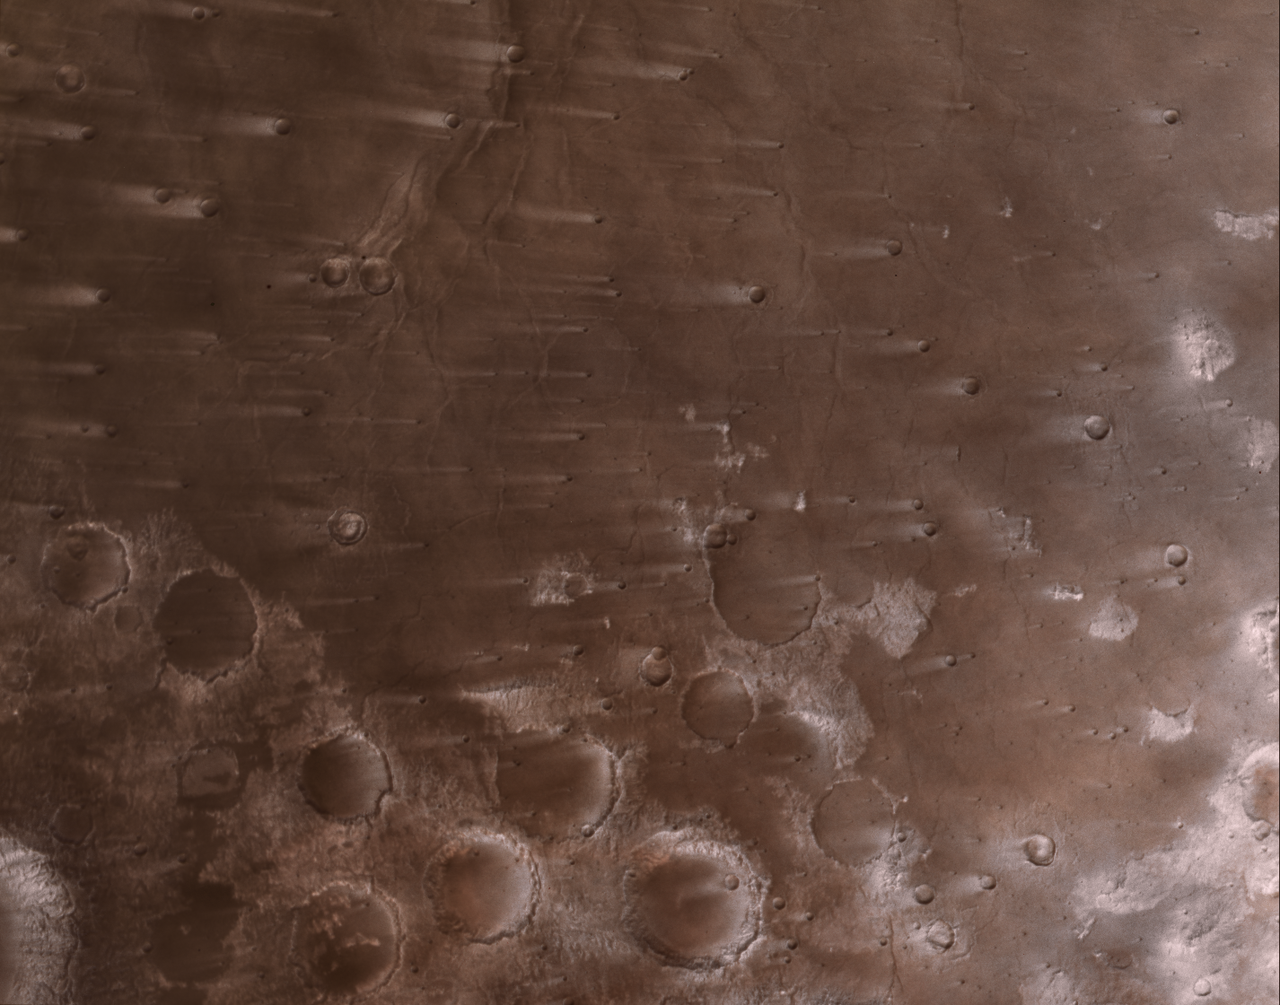

NASA’s Psyche Mission Spies Mars’ Wind-Blown Craters During Close Approach

This view of the Martian surface, captured by NASA’s Psyche spacecraft on May 15, 2026, shows streaks that have formed due to wind blowing over impact craters in the Syrtis Major region. The image scale is nearly 1,200 feet (360 meters) per pixel. The wind streaks extend to about 30 miles (50 kilometers) long, and the large craters near center-bottom of the scene average around 30 miles in diameter.

The images have been processed into a natural-color view (approximating what the human eye would see) using red, green, and blue data from imager filters.

Credit: NASA/JPL-Caltech/ASU